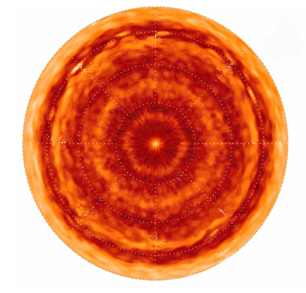

Saturn’s North Pole Hot Spot and Hexagon

This image shows the unexpected “hot spot” at Saturn’s north pole. Scientists were surprised to find that the north pole, despite being in winter darkness for more than a decade, is home to a hot, cyclonic vortex very similar to that found on Saturn’s much sunnier south pole.

Created with data from the Cassini spacecraft’s composite infrared spectrometer, this image, centered on the north pole, shows temperatures in Saturn’s northern hemisphere near its 100-millibar tropopause, the top of its convective layer.

The false color denotes temperatures from 72 to 84 Kelvin (about 330 to 310 degrees below zero Fahrenheit). Latitudes are displayed from 30 degrees N at the edges to the north pole in the center. The hot pole is clear at the center of the projection. The distinctive polar hexagon is also evident in the initial warm “ring” around the pole between 75 and 80 degrees North latitude.

Although there is a similar hot pole in the southern hemisphere, there is no hexagon and the atmosphere is otherwise much warmer than in the north, having been heated during Saturn’s southern summer for over a decade.

The Cassini-Huygens mission is a cooperative project of NASA, the European Space Agency and the Italian Space Agency. The Jet Propulsion Laboratory, a division of the California Institute of Technology in Pasadena, manages the mission for NASA’s Science Mission Directorate, Washington, D.C. The Cassini orbiter was designed, developed and assembled at JPL. The composite infrared spectrometer team is based at NASA’s Goddard Space Flight Center, Greenbelt, Md.

Credit: NASA/JPL/GSFC/Oxford University